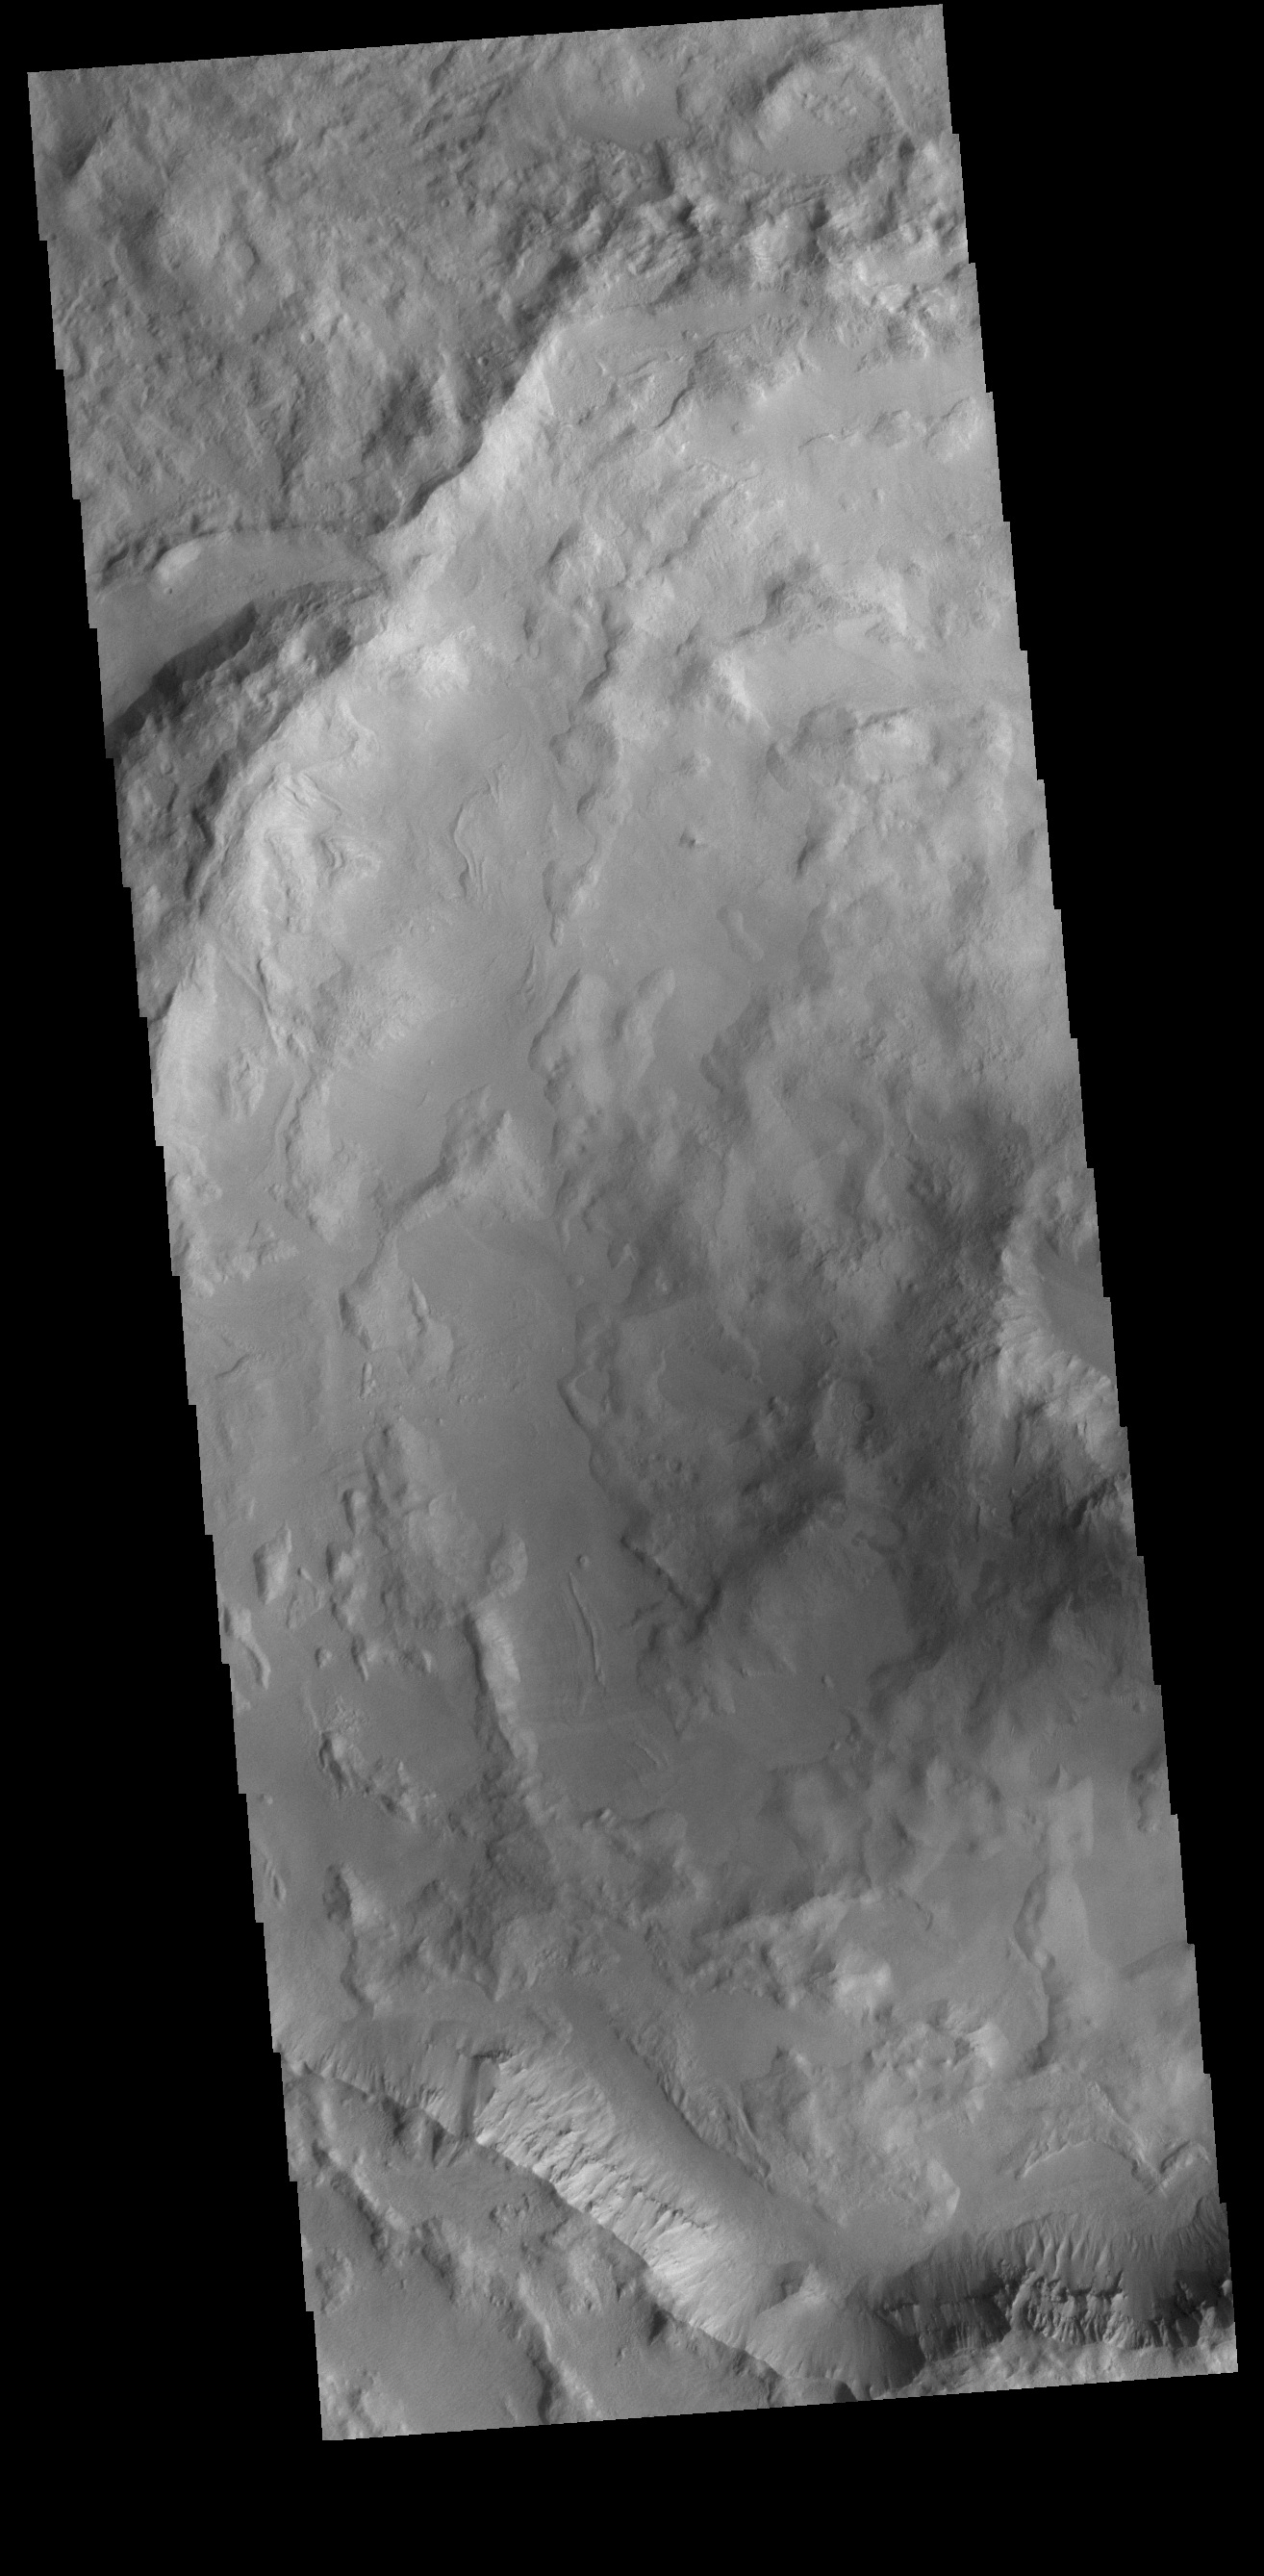

Relatively Young

This VIS image shows half of an unnamed crater in Noachis Terra. The complex rim and rough floor are indicative of a relatively young crater. With time and erosion, craters fill in with sediment, creating flatter floors and smoothing the overall topography.

Credit: NASA/JPL-Caltech/ASU